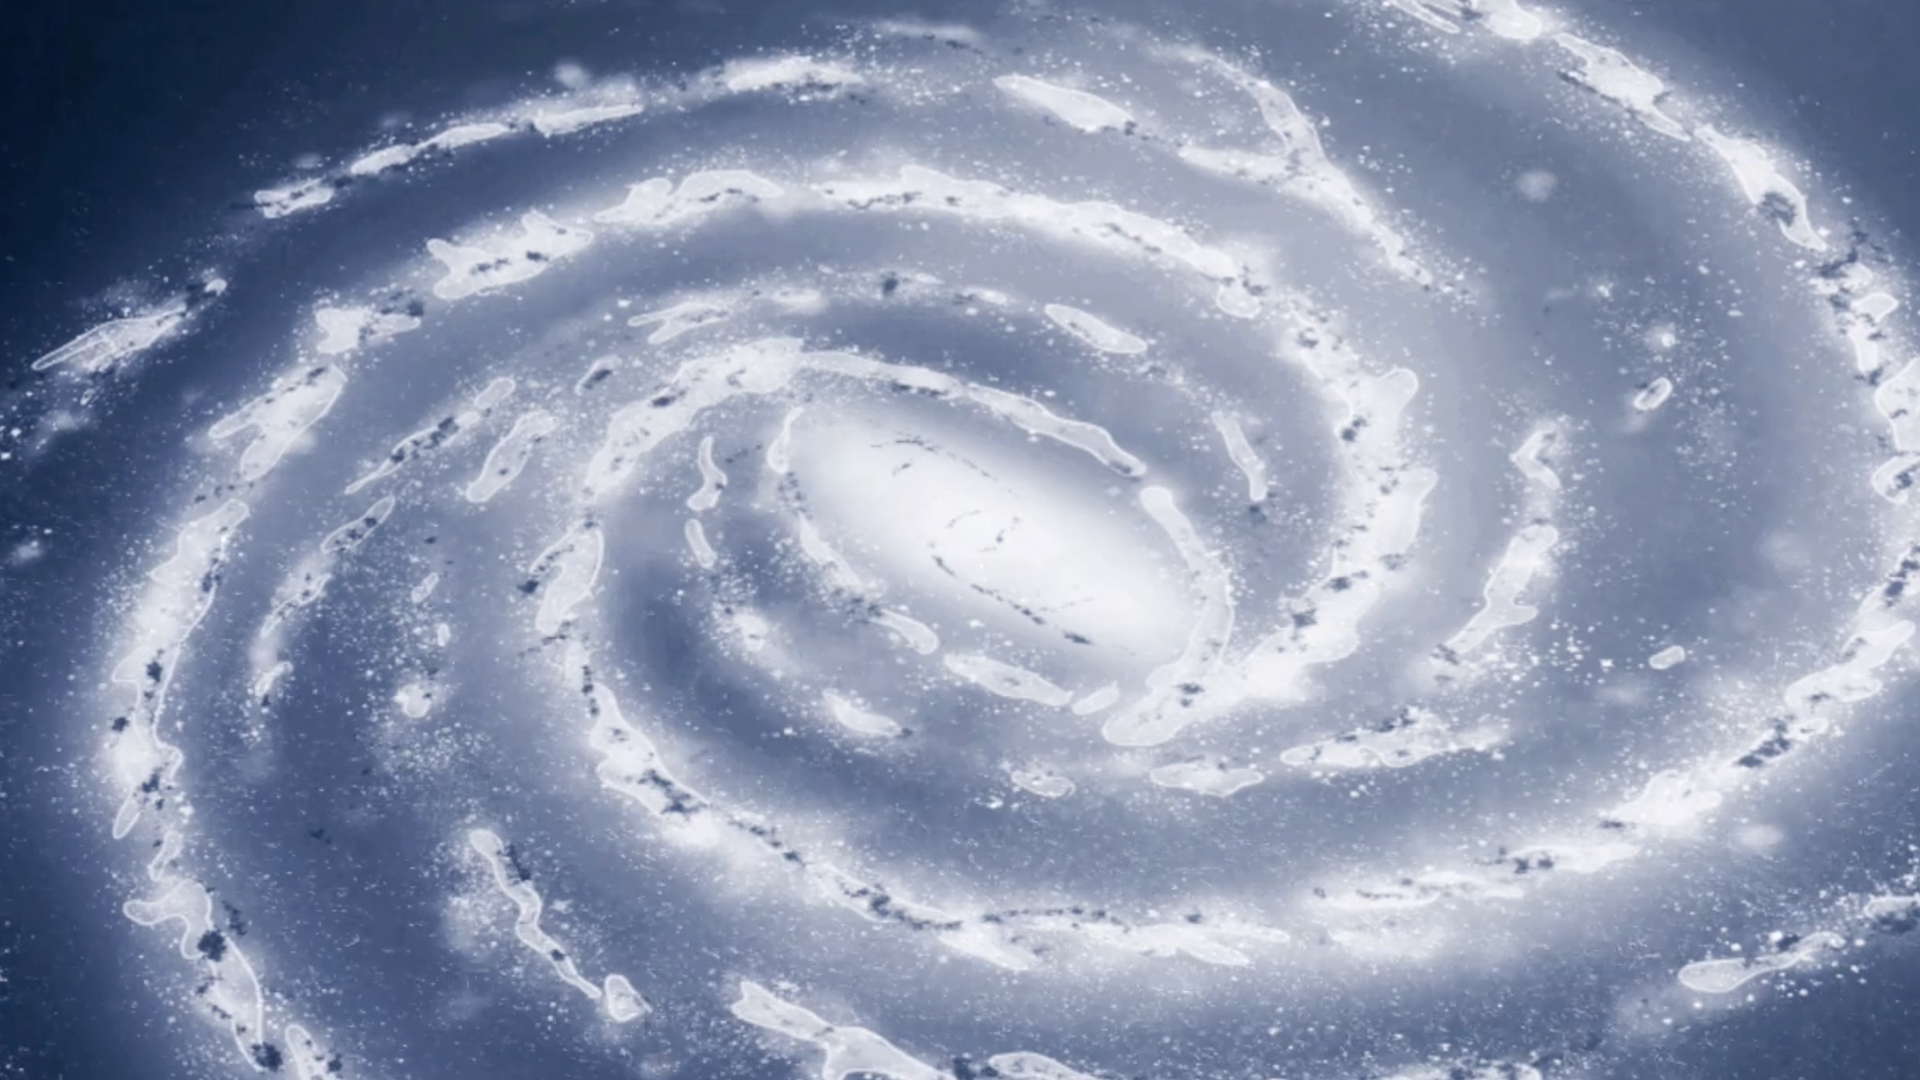

Galaxies Through Time

Discover how telescopes make it possible to look back in time and study the history of the universe, and how Webb will provide new details on galaxy evolution over time. The earliest pages of cosmic history are blank, but Webb will allow us to look back farther in time than ever before, helping to fill in the lost pages of the universe’s story.

Credit: Video: NASA, ESA, CSA, Leah Hustak (STScI), Dani Player (STScI)